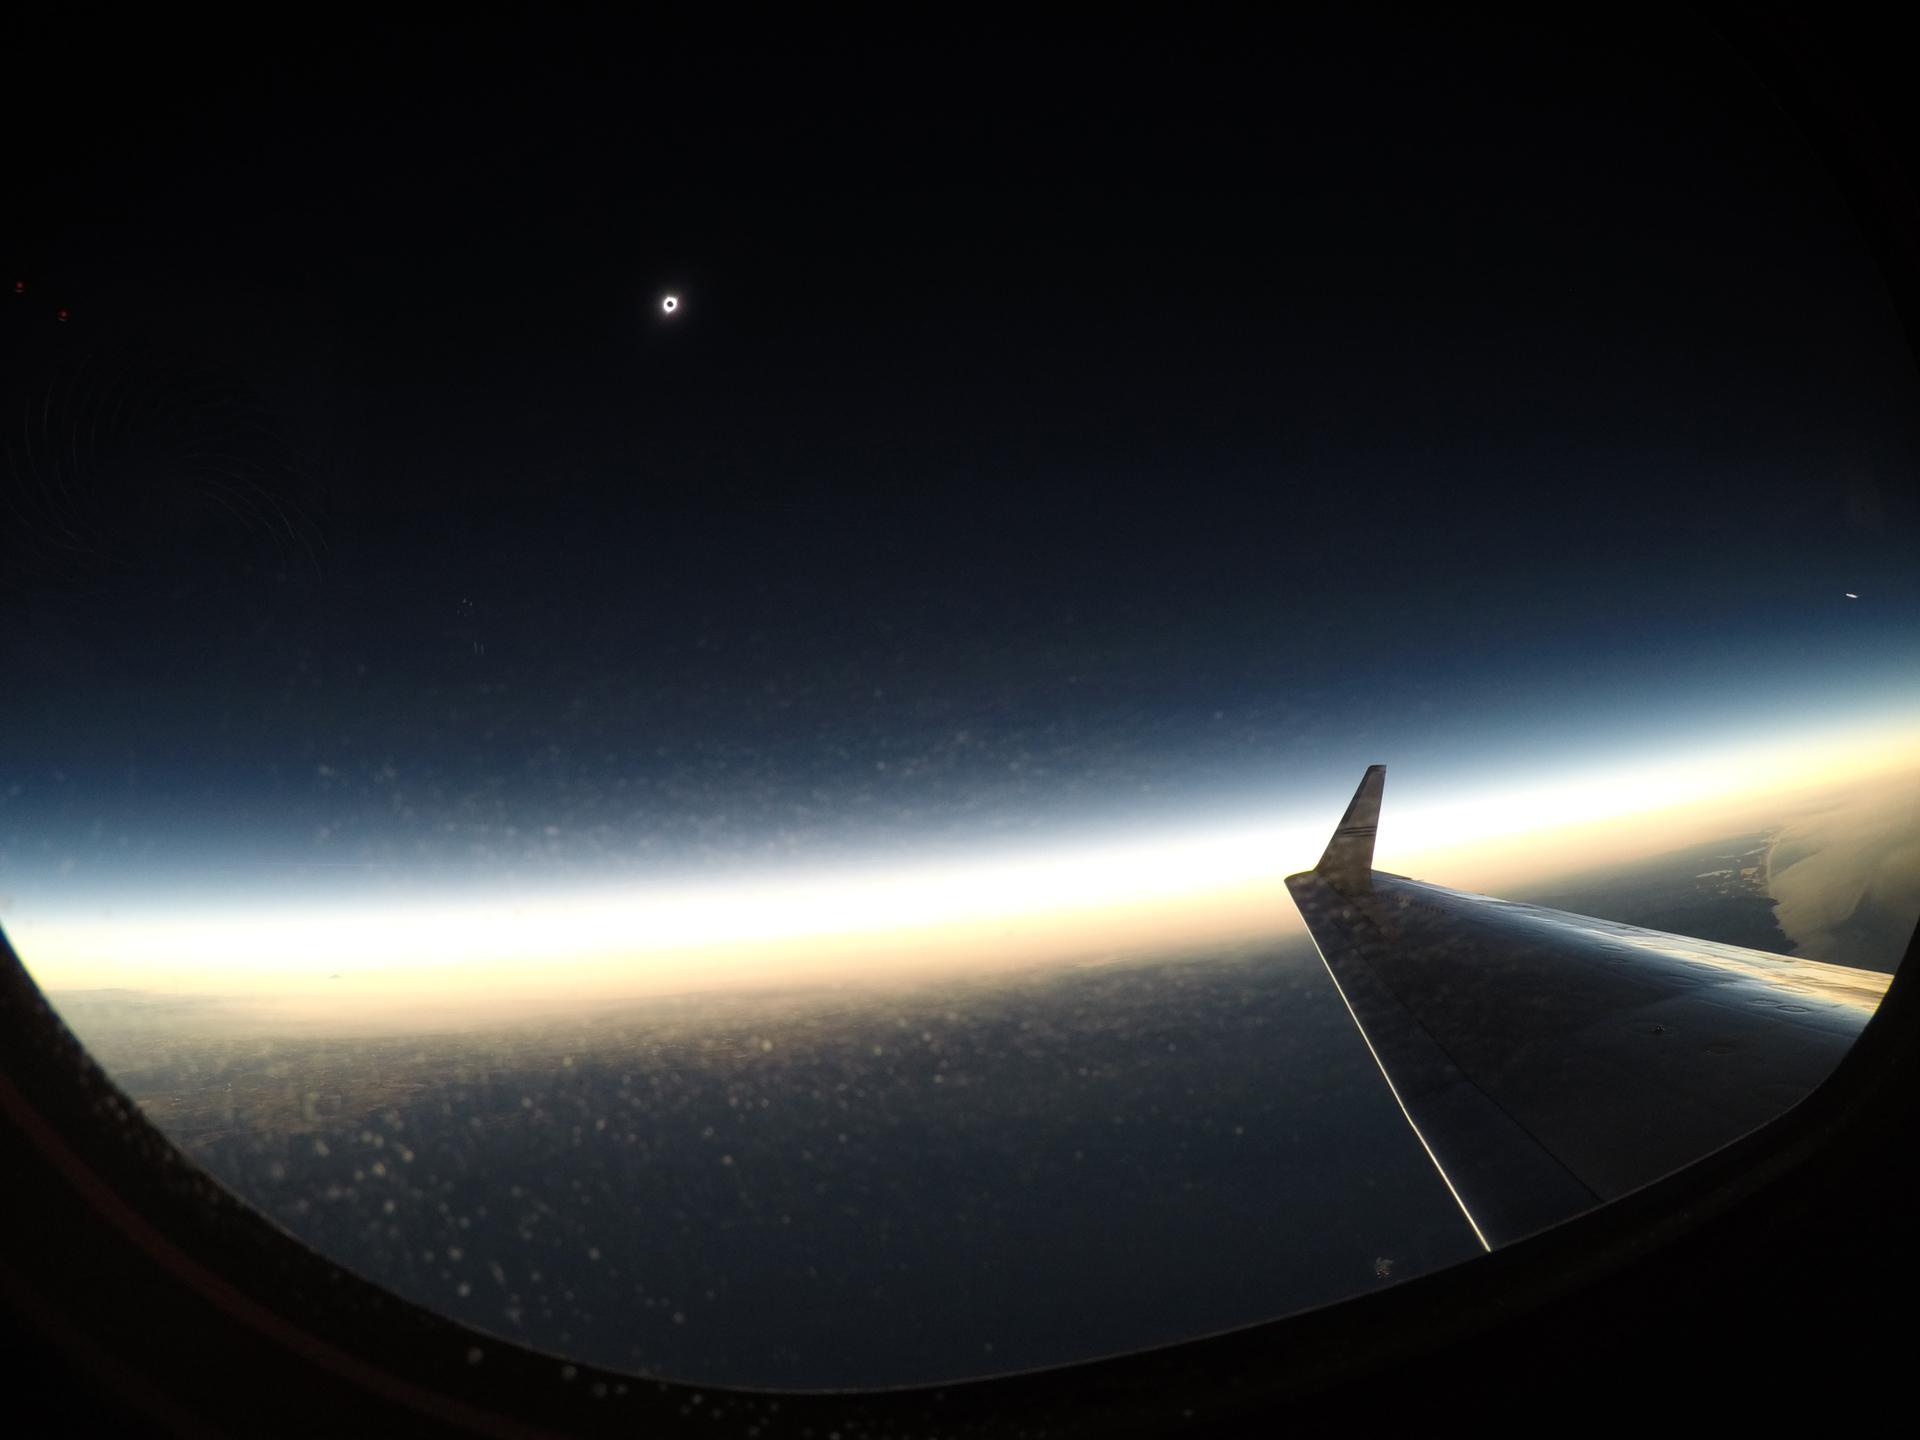

2017 Total Solar Eclipse

A total solar eclipse is seen on Monday, August 21, 2017 from onboard a NASA Armstrong Flight Research Center’s Gulfstream III 25,000 feet above the Oregon coast. A total solar eclipse swept across a narrow portion of the contiguous United States from Lincoln Beach, Oregon to Charleston, South Carolina.

Credit: NASA/Carla Thomas